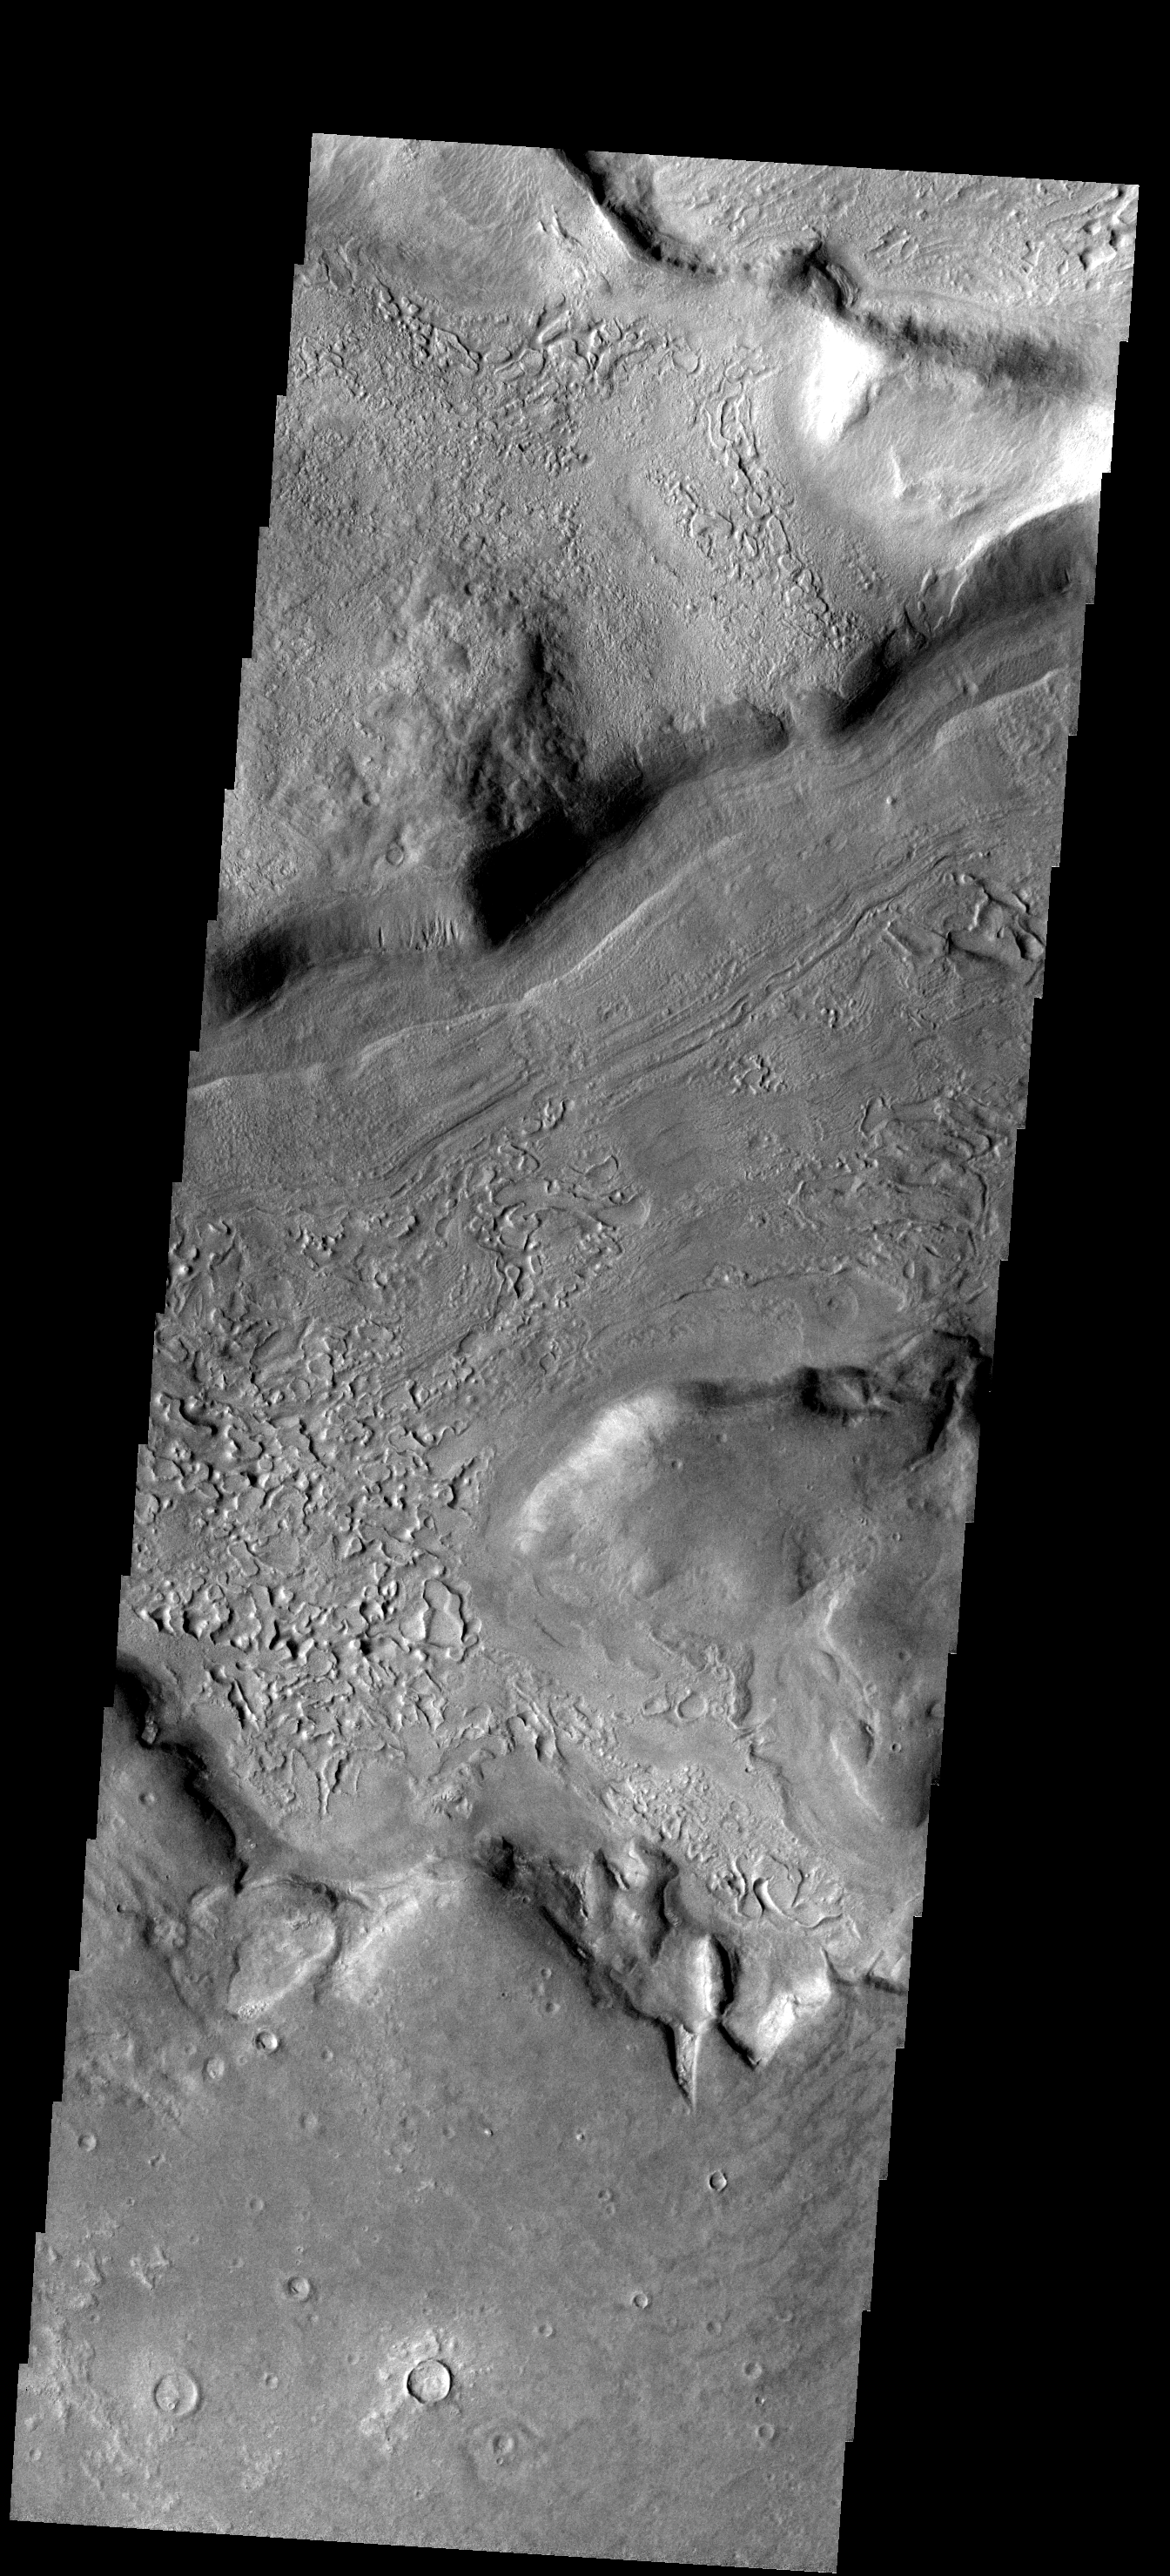

Reull Vallis

The floor of Reull Vallis is filled with patterned material. The patterns indicate a volitile such as ice played a part in creating the interesting surface.

Image information: VIS instrument. Latitude -40.3N, Longitude 109.1E. 17 meter/pixel resolution.

Please see the THEMIS Data Citation Note for details on crediting THEMIS images.

Note: this THEMIS visual image has not been radiometrically nor geometrically calibrated for this preliminary release. An empirical correction has been performed to remove instrumental effects. A linear shift has been applied in the cross-track and down-track direction to approximate spacecraft and planetary motion. Fully calibrated and geometrically projected images will be released through the Planetary Data System in accordance with Project policies at a later time.

NASA’s Jet Propulsion Laboratory manages the 2001 Mars Odyssey mission for NASA’s Office of Space Science, Washington, D.C. The Thermal Emission Imaging System (THEMIS) was developed by Arizona State University, Tempe, in collaboration with Raytheon Santa Barbara Remote Sensing. The THEMIS investigation is led by Dr. Philip Christensen at Arizona State University. Lockheed Martin Astronautics, Denver, is the prime contractor for the Odyssey project, and developed and built the orbiter. Mission operations are conducted jointly from Lockheed Martin and from JPL, a division of the California Institute of Technology in Pasadena.

Credit: NASA/JPL/ASU